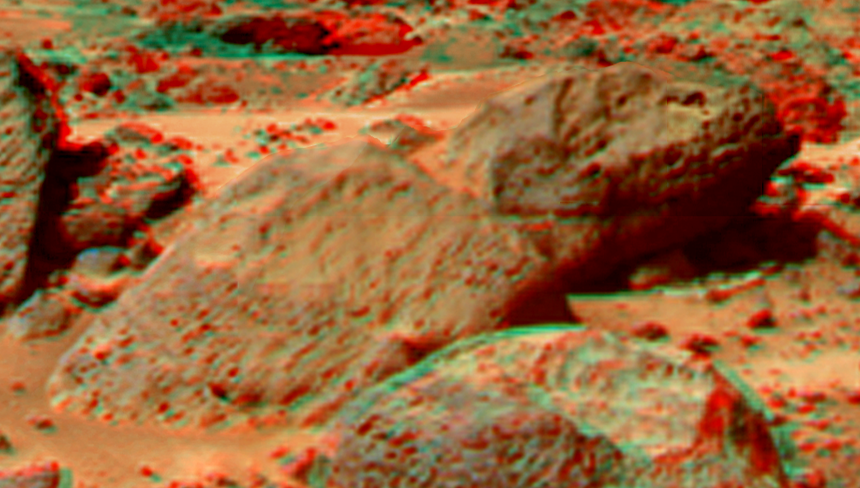

Moe and Pumpkin in Super Resolution from Super Panorama

This view of “Moe & Pumpkin,” part of the “Bookshelf” at the back of the “Rock Garden” to the southwest of the lander, was produced by combining the “Super Panorama” frames from the IMP camera. Super resolution was applied to help to address questions about the texture of this rock and what it might tell us about its mode of origin.

The composite color frames that make up this anaglyph were produced for both the right and left eye of the IMP. These composites consist of 7 frames in the right eye and 8 frames in the left eye, taken with different color filters that were enlarged by 500% and then co-added using Adobe Photoshop to produce, in effect, a super-resolution panchromatic frame that is sharper than an individual frame would be. These panchromatic frames were then colorized with the red, green, and blue filtered images from the same sequence. The color balance was adjusted to approximate the true color of Mars.

The anaglyph view was produced by combining the left with the right eye color composite frames by assigning the left eye composite view to the red color plane and the right eye composite view to the green and blue color planes (cyan), to produce a stereo anaglyph mosaic. This mosaic can be viewed in 3-D on your computer monitor or in color print form by wearing red-blue 3-D glasses.

Mars Pathfinder is the second in NASA’s Discovery program of low-cost spacecraft with highly focused science goals. The Jet Propulsion Laboratory, Pasadena, CA, developed and manages the Mars Pathfinder mission for NASA’s Office of Space Science, Washington, D.C. JPL is a division of the California Institute of Technology (Caltech).

The left eye and right eye panoramas from which this anaglyph was created is available at
PIA02405 andPIA02406.

Photojournal note: Sojourner spent 83 days of a planned seven-day mission exploring the Martian terrain, acquiring images, and taking chemical, atmospheric and other measurements. The final data transmission received from Pathfinder was at 10:23 UTC on September 27, 1997. Although mission managers tried to restore full communications during the following five months, the successful mission was terminated on March 10, 1998.

Credit: NASA/JPL